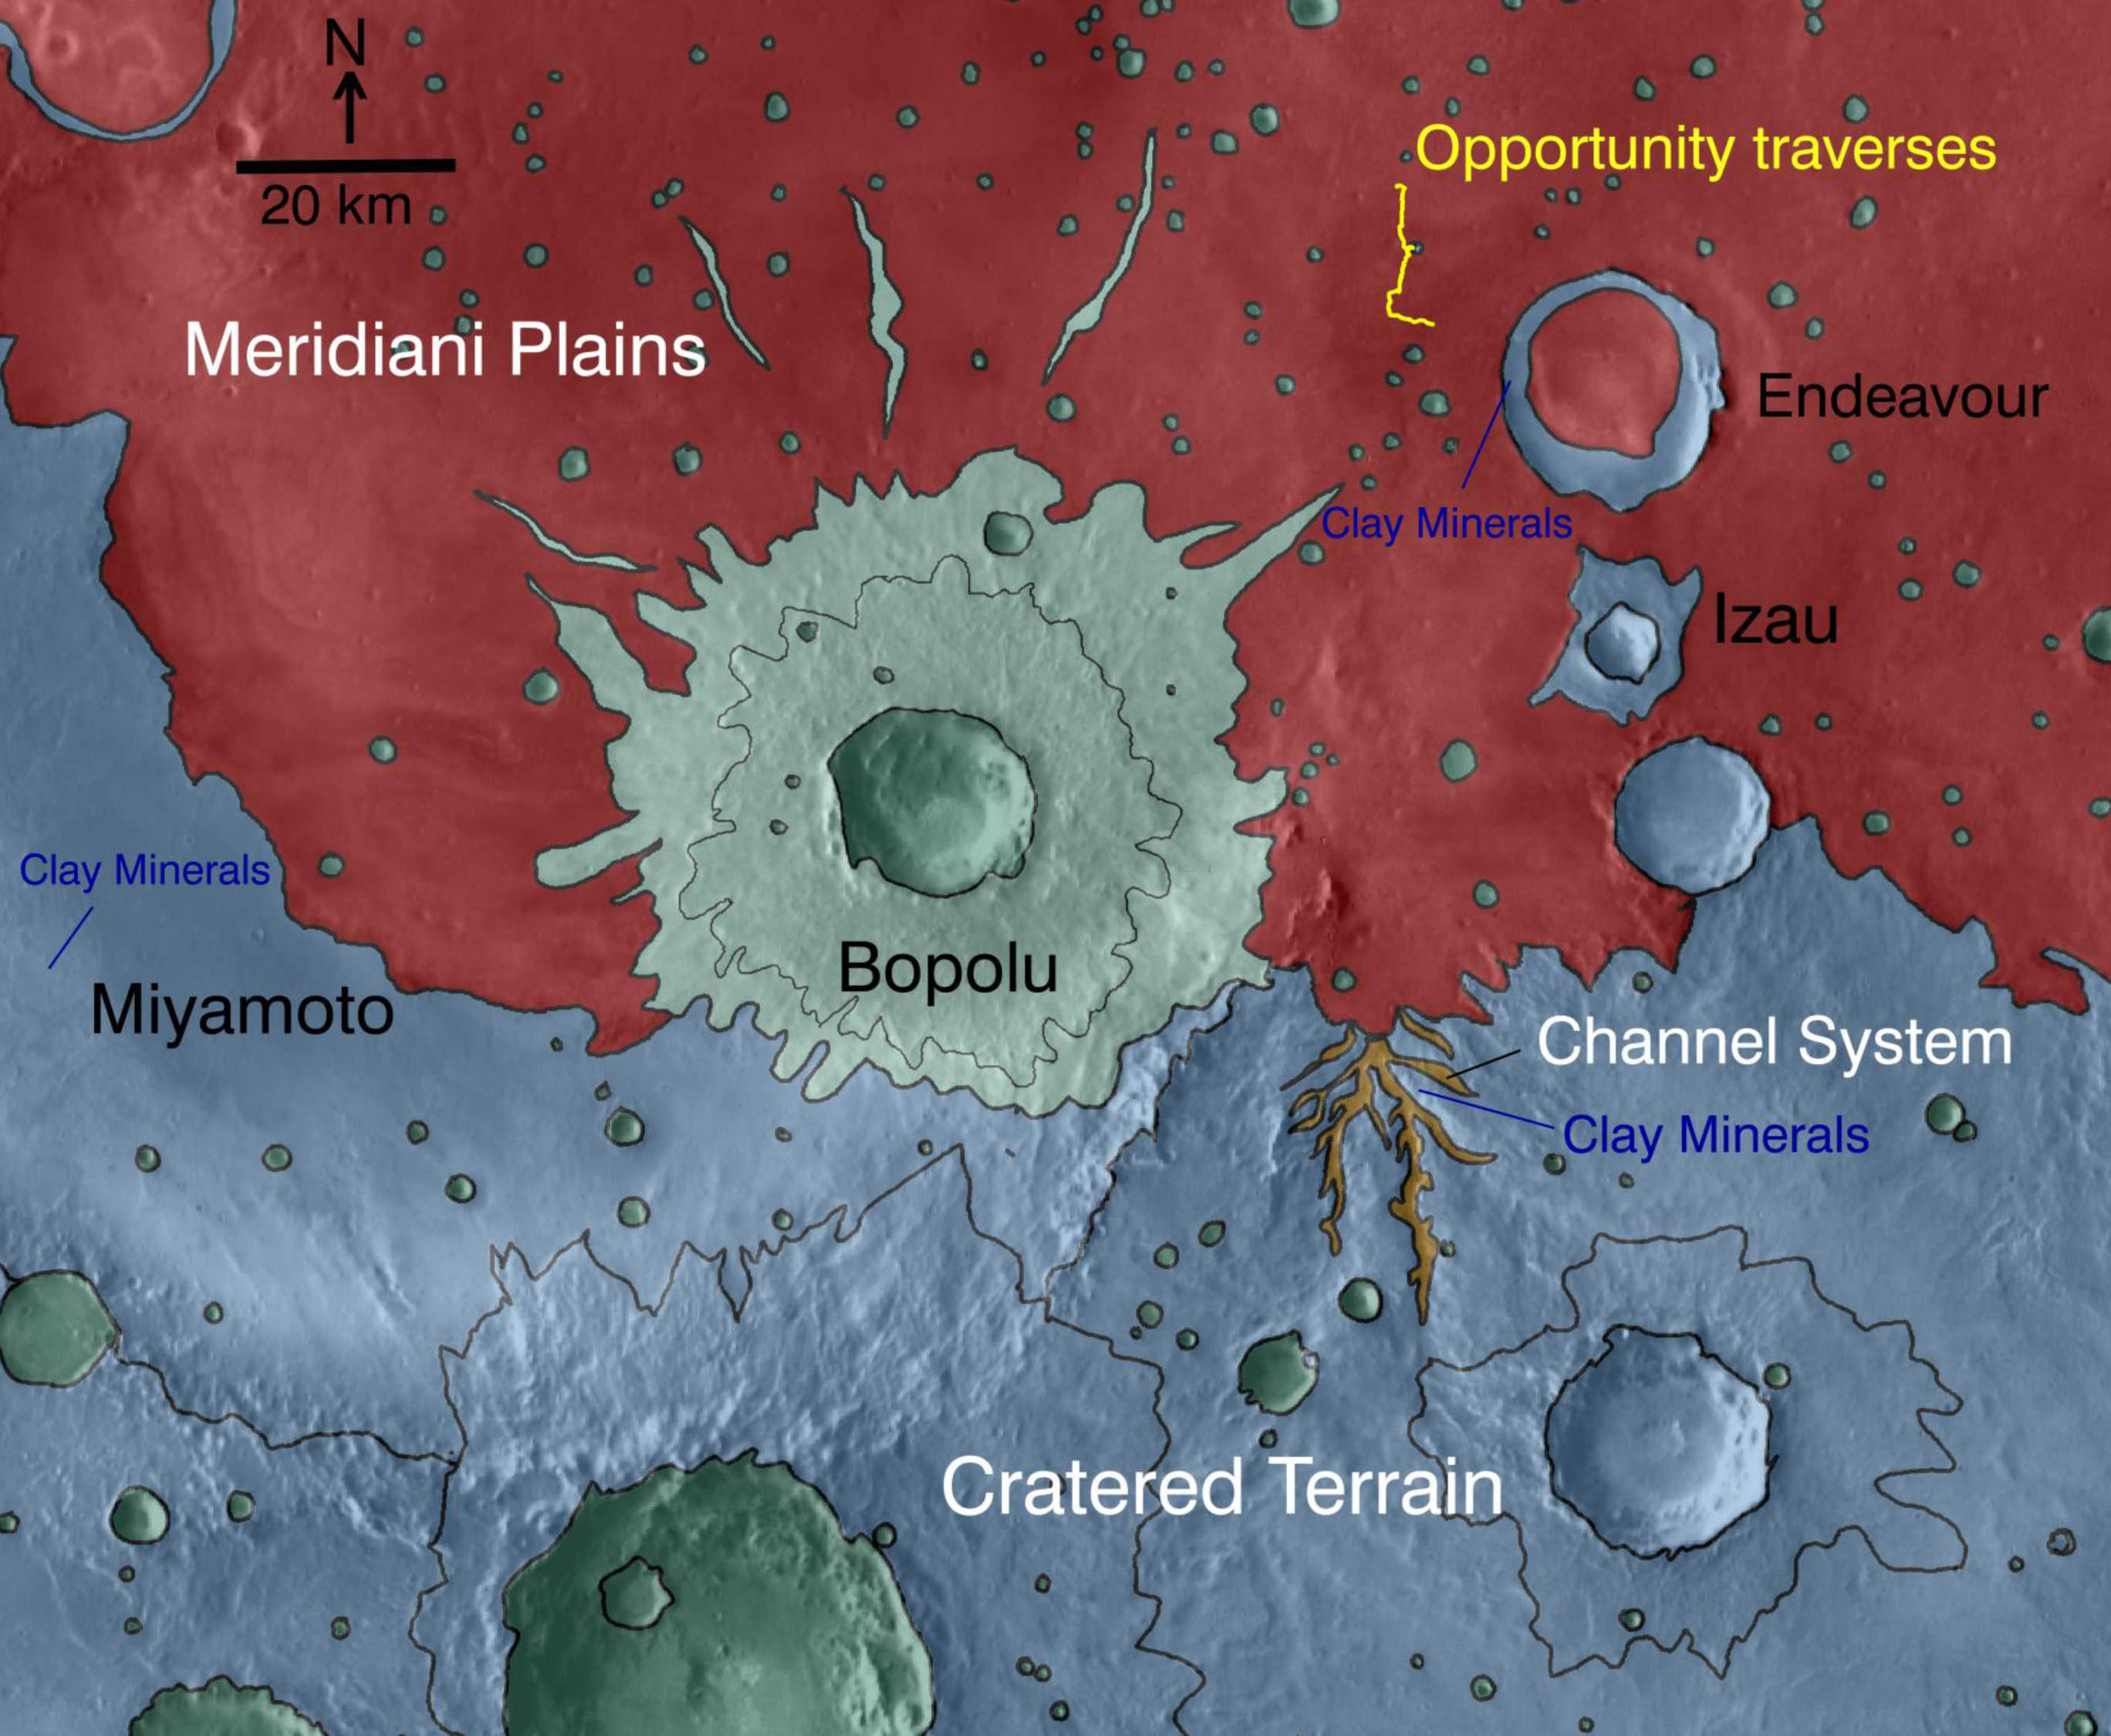

Geologic Setting of Opportunity Traverse and Meridiani Planum

This map indicates geological units in the region of Mars around a smaller area where NASA’s Mars Exploration Rover Opportunity has driven from early 2004 through late 2010.

The blue-coded unit encompassing most of the southern half of the mapped region is ancient cratered terrain. In the northern region, it is overlain by younger sediments of the Meridiani Plains, punctuated by the even younger Bopulu impact. At Endeavour Crater, in the upper right near the gold line of Opportunity’s traverse, ancient cratered terrain is exposed around the crater rim. Locations where orbital observations have detected clay minerals are indicated at the western edge of Endeavour and at two locations in the southern portion of the map.

The scale bar is 20 kilometers (12.4 miles). The mineral mapping was done by Sandra Wiseman and Ray Arvidson of Washington Universty in St. Louis based on observations by the Compact Reconnaissance Imaging Spectrometer for Mars (CRISM) on NASA’s Mars Reconnaissance Orbiter.

Credit: NASA/JPL-Caltech/JHUAPL/WUSTL